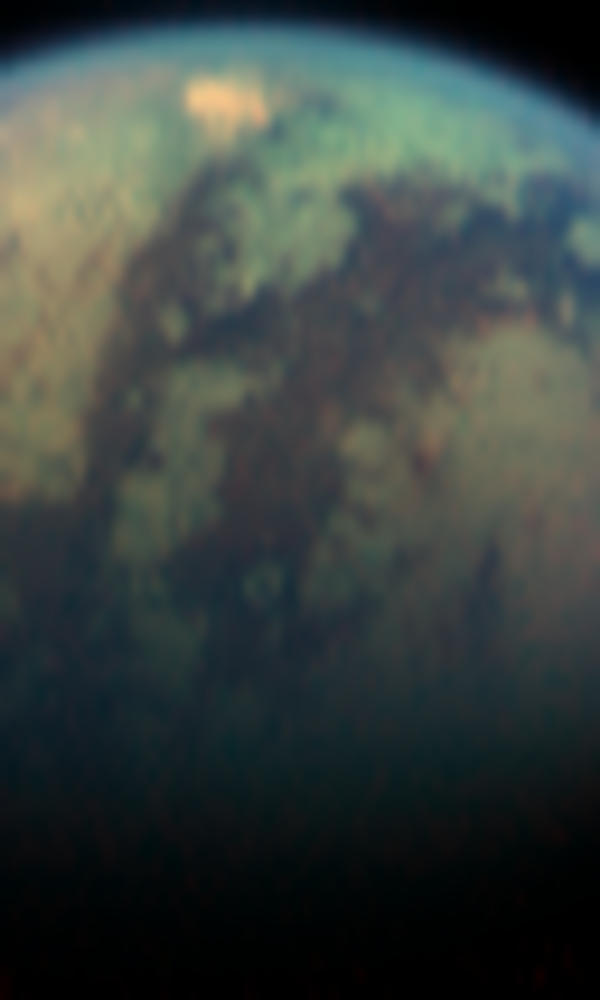

Red Spot on Titan

The visual and infrared mapping spectrometer instrument onboard Cassini has found an unusual bright, red spot on Titan.

This dramatic color (but not true color) image was taken during the April 16, 2005, encounter with Titan. North is to the right. In the center it shows the dark lanes of the “H”-shaped feature (see PIA06407) discovered from Earth and first seen by Cassini last July shortly after it arrived in the Saturn system. At the southwestern edge of the “H” feature, near Titan’s limb (edge), is an area roughly 500 kilometers (300 miles) across. That area is 50 percent brighter, when viewed using light with a wavelength of 5 microns, than the bright continent-sized area known as Xanadu (see PIA06107).

Xanadu extends to the northwest of the bright spot, beyond the limb (edge) of Titan in this image. Near the terminator (the line between day and night) at the bottom of this image is the 80 kilometer (50 mile) crater that has been previously seen by the Cassini radar, imaging cameras, and the visual and infrared spectrometer (see PIA07868).

At wavelengths shorter than 5 microns, the spot is not unusually bright. The strange spectral character of this enigmatic feature has left the team with four possibilities for its source: the spot could be a surface coloration, a mountain range, a cloud, or a hot spot.

The hot spot hypothesis will be tested during a Titan flyby on July 2, 2006, when the visual and infrared spectrometer will take nighttime images of this area. If it is hot, it will glow at night.

This color image was created from separate images in the 1.7 micron (blue), 2.0 micron (green), and 5.0 micron (red) spectral windows through which it is possible to see Titan’s surface. The yellow that humans see has a wavelength of about 0.5 microns, so the colors shown are between 3 and 10 times more red than the human eye can detect.

The Cassini-Huygens mission is a cooperative project of NASA, the European Space Agency and the Italian Space Agency. The Jet Propulsion Laboratory, a division of the California Institute of Technology in Pasadena, manages the mission for NASA’s Science Mission Directorate, Washington, D.C. The Cassini orbiter and its two onboard cameras were designed, developed and assembled at JPL. The visual and infrared mapping spectrometer team is based at the University of Arizona.

Credit: NASA/JPL/University of Arizona